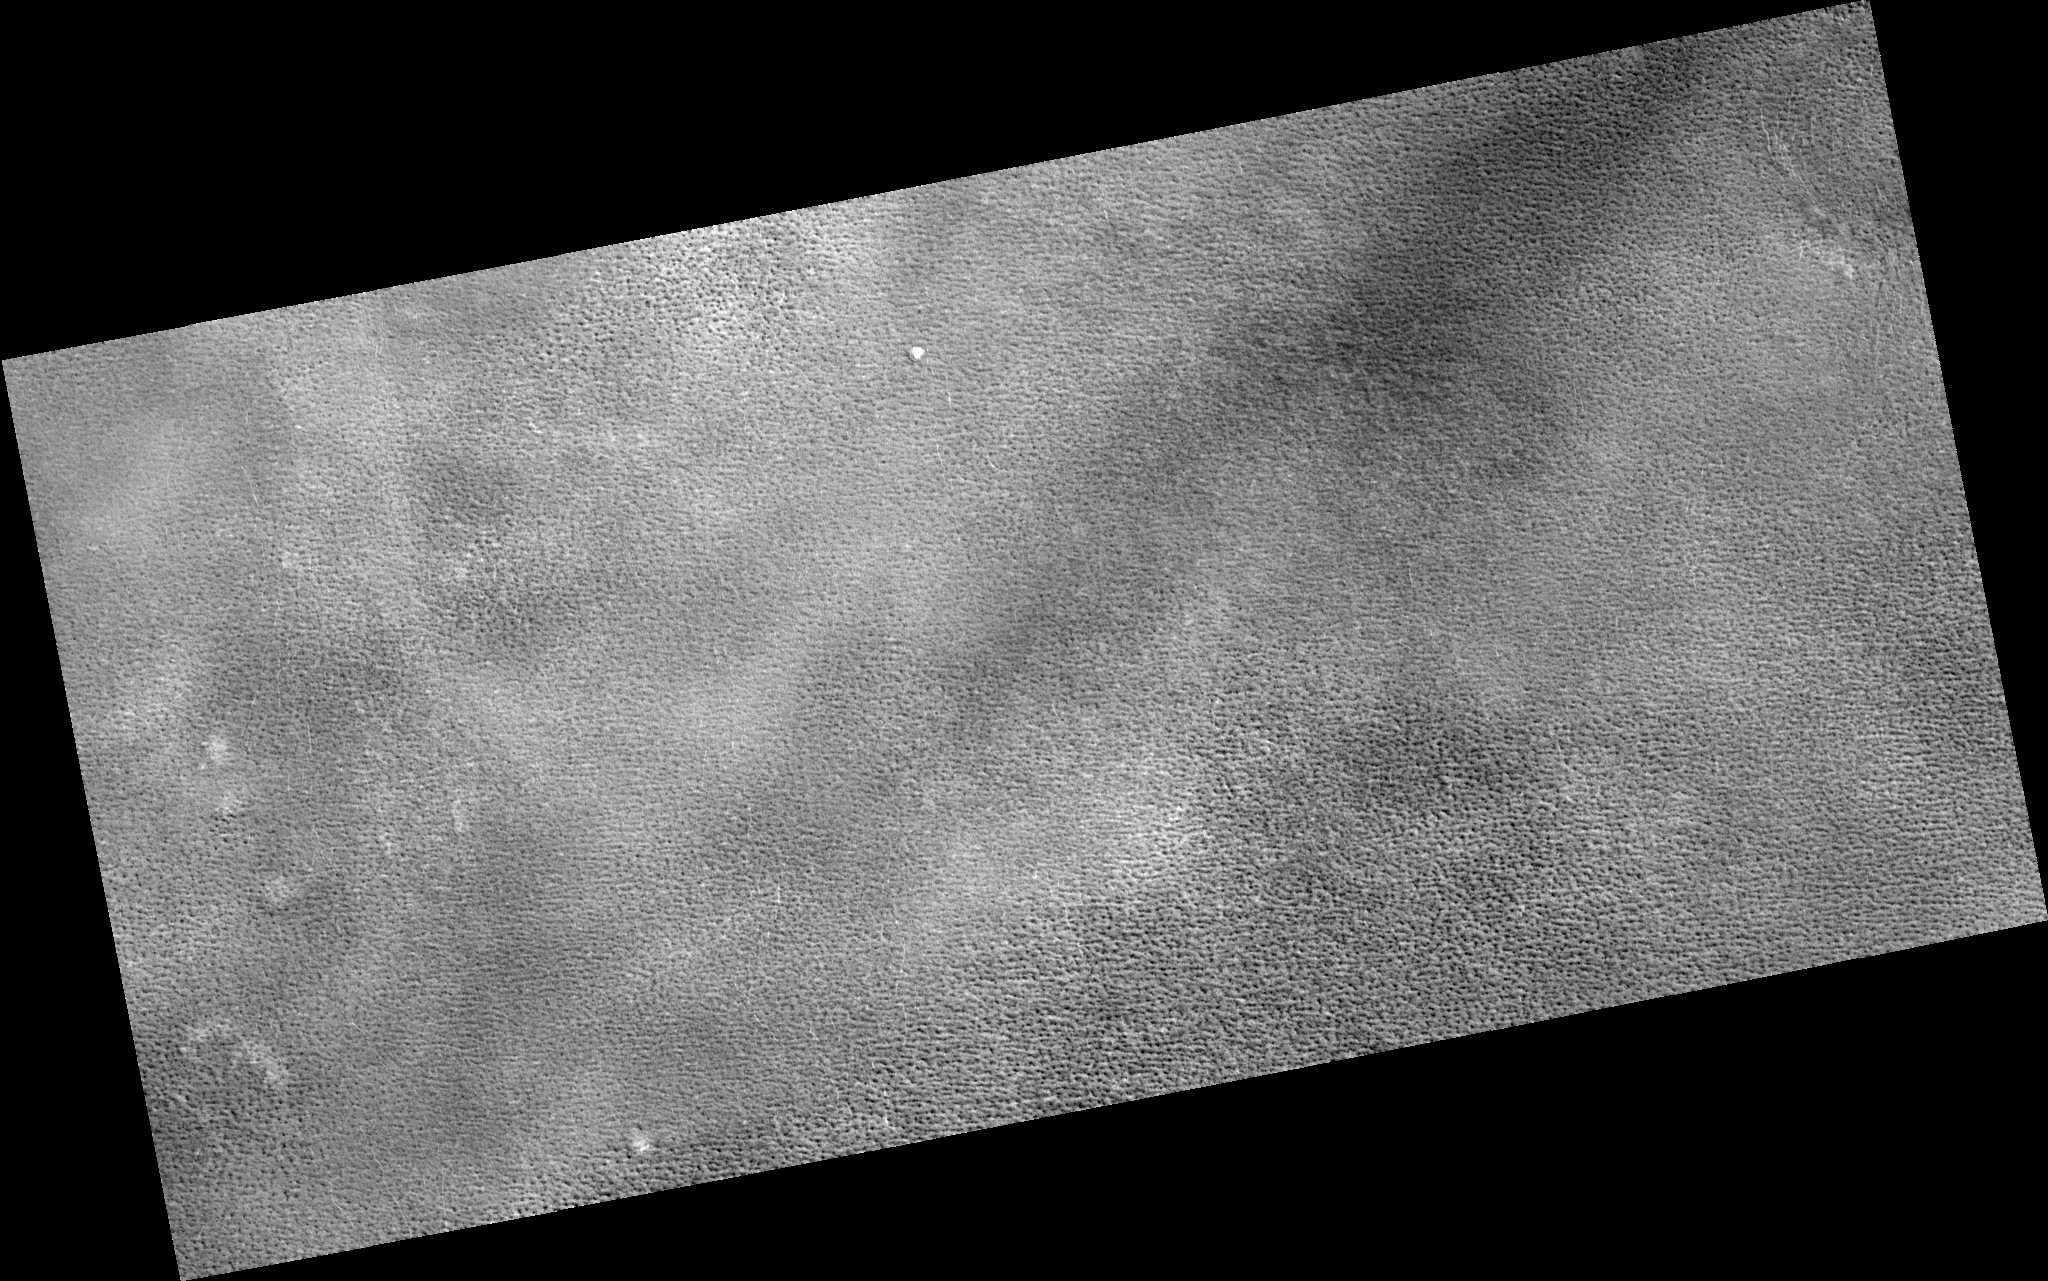

Northern Plains

Image PSP_001404_2490 was taken by the High Resolution Imaging Science Experiment (HiRISE) camera onboard the Mars Reconnaissance Orbiter spacecraft on November 13, 2006. The complete image is centered at 69.0 degrees latitude, 254.0 degrees East longitude. The range to the target site was 315.7 km (197.3 miles). At this distance the image scale is 31.6 cm/pixel (with 1 x 1 binning) so objects ~95 cm across are resolved. The image shown here has been map-projected to 25 cm/pixel. The image was taken at a local Mars time of 2:54 PM and the scene is illuminated from the west with a solar incidence angle of 58 degrees, thus the sun was about 32 degrees above the horizon. At a solar longitude of 135.0 degrees, the season on Mars is Northern Summer.

NASA’s Jet Propulsion Laboratory, a division of the California Institute of Technology in Pasadena, manages the Mars Reconnaissance Orbiter for NASA’s Science Mission Directorate, Washington. Lockheed Martin Space Systems, Denver, is the prime contractor for the project and built the spacecraft. The High Resolution Imaging Science Experiment is operated by the University of Arizona, Tucson, and the instrument was built by Ball Aerospace and Technology Corp., Boulder, Colo.

Credit: NASA/JPL/Univ. of Arizona